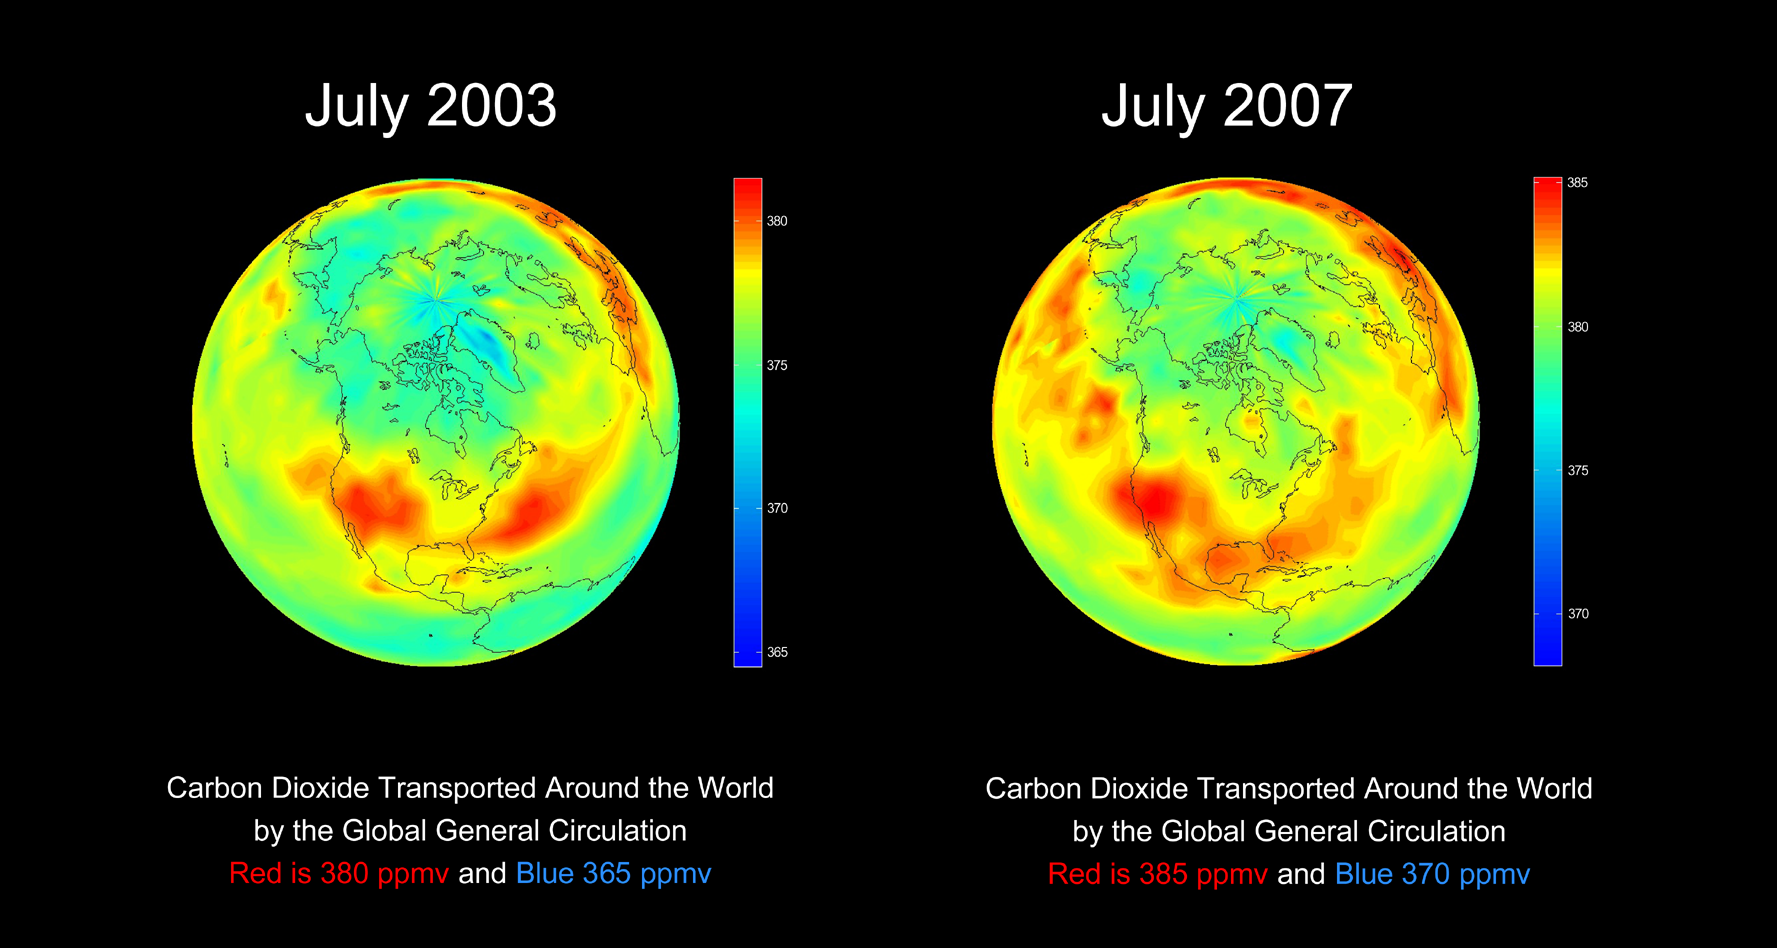

AIRS Global Distribution of Mid-Tropospheric Carbon Dioxide at 8-13 km Altitudes

Annotated Version

Both images in the slide show the global spreading of carbon dioxide on the Earth globe as it follows the large scale patterns of the atmospheric general circulations. The color codes in these two images are different in order to account for the carbon dioxide increase from 2003 to 2007. The 2003 carbon dioxide image is the first global image to be derived from space observations. If the color bar for 2003 were to be used for 2007, the resulting 2007 map would be saturated with reddish colors, and the fine structure of the distribution of carbon dioxide obscured.

About AIRS
The Atmospheric Infrared Sounder, AIRS, in conjunction with the Advanced Microwave Sounding Unit, AMSU, senses emitted infrared and microwave radiation from Earth to provide a three-dimensional look at Earth’s weather and climate. Working in tandem, the two instruments make simultaneous observations all the way down to Earth’s surface, even in the presence of heavy clouds. With more than 2,000 channels sensing different regions of the atmosphere, the system creates a global, three-dimensional map of atmospheric temperature and humidity, cloud amounts and heights, greenhouse gas concentrations, and many other atmospheric phenomena. Launched into Earth orbit in 2002, the AIRS and AMSU instruments fly onboard NASA’s Aqua spacecraft and are managed by NASA’s Jet Propulsion Laboratory in Pasadena, Calif., under contract to NASA. JPL is a division of the California Institute of Technology in Pasadena.

Credit: NASA/JPL